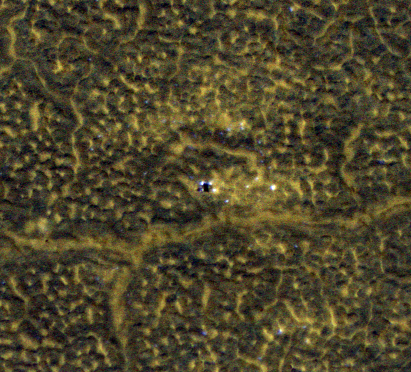

Phoenix Lander After Second Martian Winter

This image, taken Jan. 26, 2012, shows NASA’s no-longer-active Phoenix Mars Lander spacecraft after its second Martian arctic winter. The lander has the same appearance as it did after its first winter, as seen in an image from May 2010, at PIA13158.

Both views are from monitoring frost patterns at the Phoenix landing site in far-northern Mars, using the High Resolution Imaging Science Experiment (HiRISE) camera on NASA’s Mars Reconnaissance Orbiter.

In August 2008, Phoenix completed its three-month mission studying Martian ice, soil and atmosphere. The lander worked for two additional months before reduced sunlight caused energy to become insufficient to keep the lander functioning. The solar-powered robot was not designed to survive through the dark and cold conditions of a Martian arctic winter.

The lander is at the center of this image, which is one product from HiRISE observation ESP_025786_2485. Other products from the same observation can be found at http://hirise.lpl.arizona.edu/ESP_025786_2485.

A view of the Phoenix Lander taken by the lander’s own Surface Stereo Imager is at PIA13804.

HiRISE is operated by the University of Arizona, Tucson. The instrument was built by Ball Aerospace & Technologies Corp., Boulder, Colo. NASA’s Jet Propulsion Laboratory, a division of the California Institute of Technology in Pasadena, manages the Mars Reconnaissance Orbiter Project for NASA’s Science Mission Directorate, Washington. Lockheed Martin Space Systems, Denver, built the spacecraft.

Photojournal Note: As planned, the Phoenix lander, which landed May 25, 2008 23:53 UTC, ended communications in November 2008, about six months after landing, when its solar panels ceased operating in the dark Martian winter.

Credit: NASA/JPL-Caltech/Univ. of Arizona